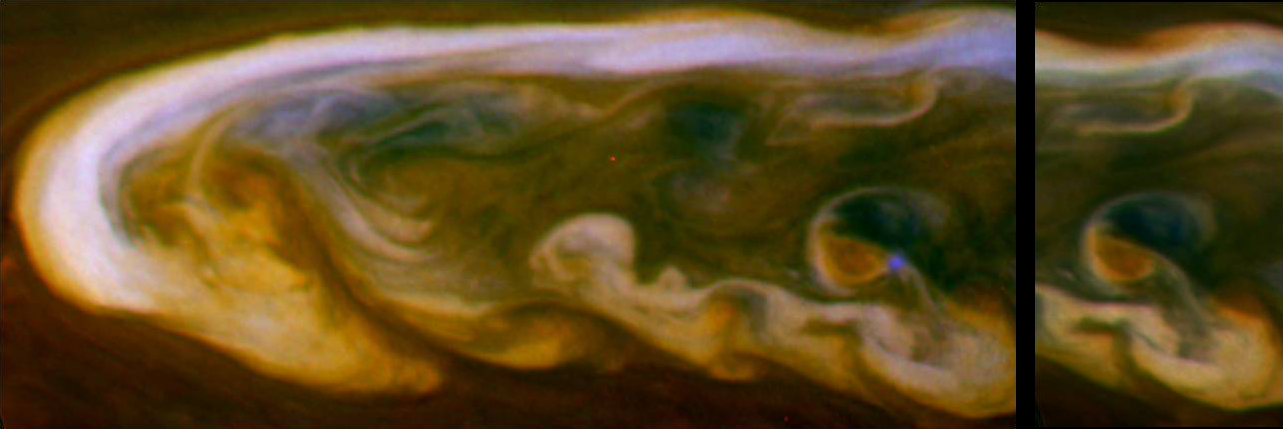

Lightning in Blue

Annotated Version

These false-color mosaics from NASA’s Cassini spacecraft capture lightning striking within the huge storm that encircled Saturn’s northern hemisphere for much of 2011.

The larger mosaic on the left of the panel shows the lightning flash, which appears as a blue dot. The smaller mosaic on the right is composed of images taken 30 minutes later, and the lightning is not flashing at that time.

See PIA14904 for a mosaic showing a wider view wrapping around the planet also in which some blue lightning is visible in the clouds.

The white arrow in the annotated version of this panel points to the location where the lightning occurred in the clouds. The optical energy of this and other flashes on Saturn is comparable to the strongest of the flashes on Earth. The flash is approximately 120 miles (200 kilometers) in diameter when it exits the tops of the clouds. From this, scientists deduce that the lightning bolts originate in the clouds deeper down in Saturn’s atmosphere where water droplets freeze. This is analogous to where lightning is created on Earth.

This lightning flash appears only in the filter sensitive to blue visible light, and the images were enhanced to increase the visibility of the lightning.

Images taken using red, green and blue spectral filters are usually combined to create a natural color view. Because visible red-light images were not available, images taken using a spectral filter sensitive to wavelengths of near-infrared light centered at 752 nanometers were used in place of red. Also, the blue filter image was enhanced to increase the visibility of the lightning. The result is a type of false color image.

The images were obtained with the Cassini spacecraft narrow-angle camera on March 6, 2011, at a distance of approximately 2 million miles (3.3 million kilometers) from Saturn and at a sun-Saturn-spacecraft, or phase, angle of 83 degrees. These mosaics are simple cylindrical map projections, defined such that a square pixel subtends equal intervals of latitude and longitude. At higher latitudes, the pixel size in the north-south direction remains the same, but the pixel size (in terms of physical extent on the planet) in the east-west direction becomes smaller. The pixel size is set at the equator, where the distances along the sides are equal. This map has a pixel size of 12 miles (20 kilometers) at the equator.

The Cassini-Huygens mission is a cooperative project of NASA, the European Space Agency and the Italian Space Agency. The Jet Propulsion Laboratory, a division of the California Institute of Technology in Pasadena, manages the mission for NASA’s Science Mission Directorate, Washington, D.C. The Cassini orbiter and its two onboard cameras were designed, developed and assembled at JPL. The imaging operations center is based at the Space Science Institute in Boulder, Colo.

Credit: NASA/JPL-Caltech/Space Science Institute